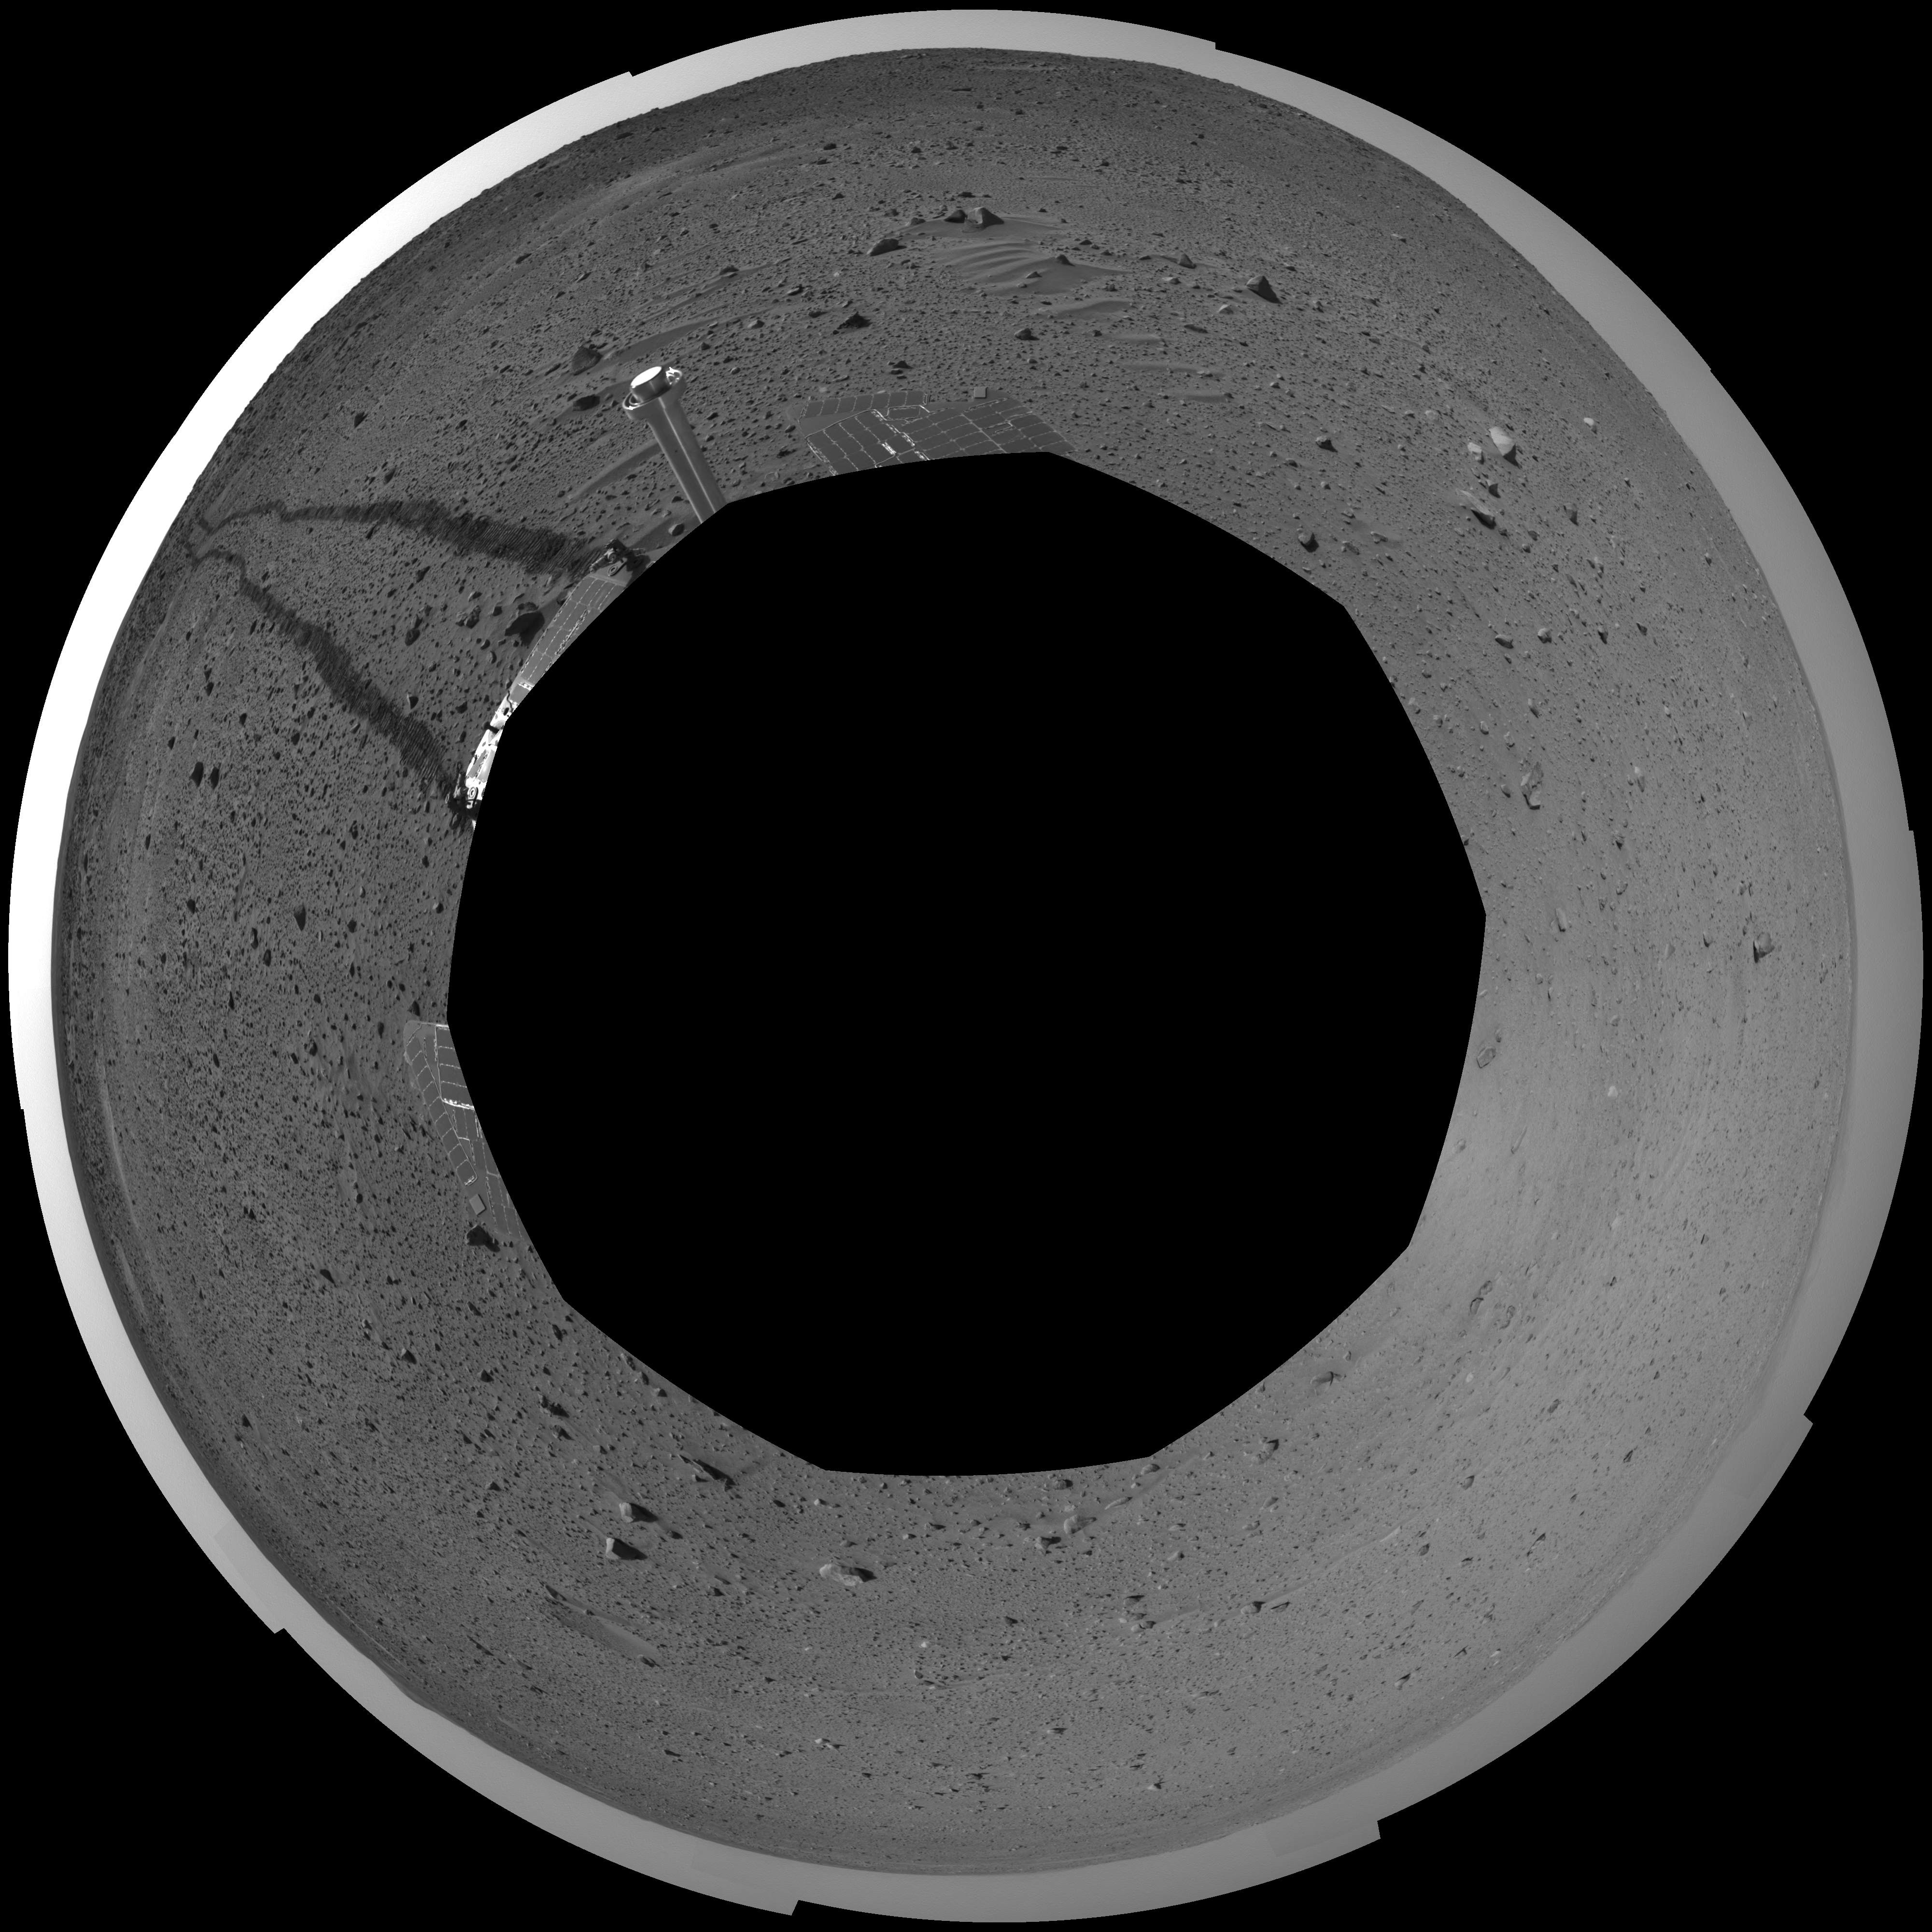

Spirit’s View on Sol 100 (polar)

This polar-projection mosaic was created from navigation camera images that NASA’s Mars Exploration Rover Spirit acquired on sol 100 (April 14, 2004). It reveals Spirit’s view after a century of sols on the martian surface.

Credit: NASA/JPL